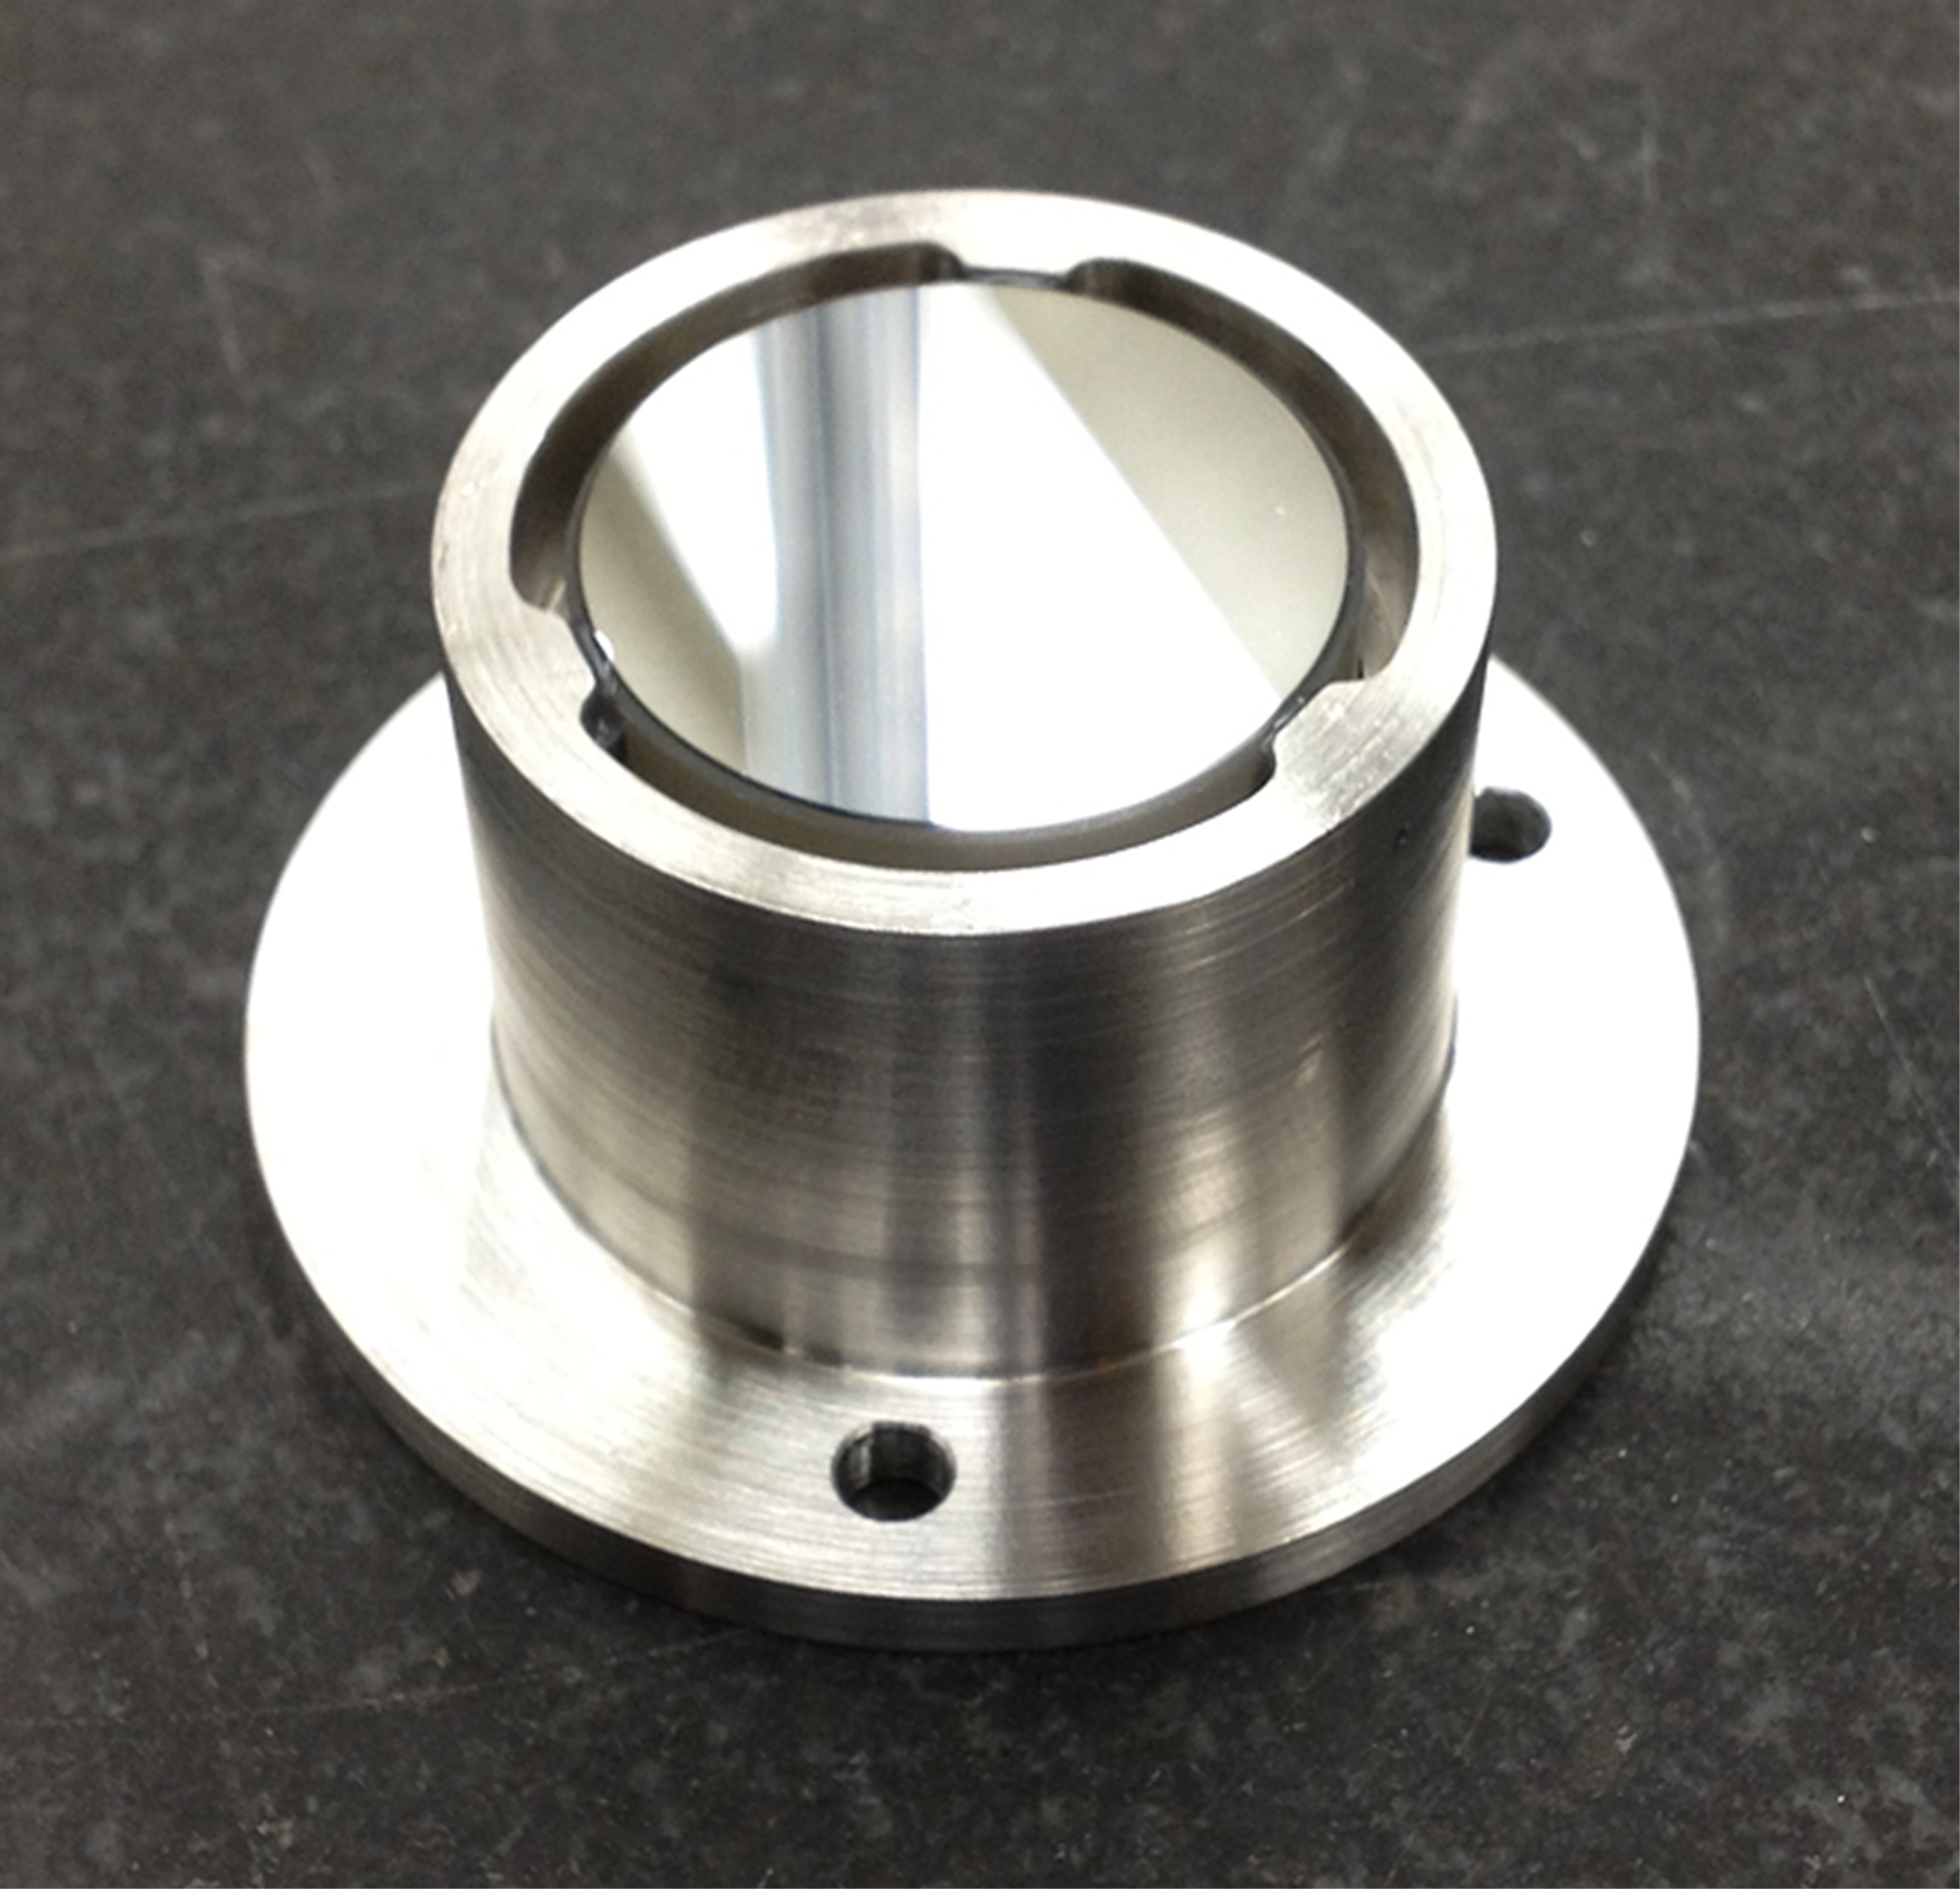

Mirror Mount

This is a prototype of a mirror mount that scientists made using a new 3-D printing technique. The part at the top near the glass mirror is made of a metal with low thermal expansion, so that it won’t shrink in space as much as most metals do. Using this kind of metal therefore prevents stress in the epoxy adhesive between the mirror and the metal. The bottom part of this mount is stainless steel, and could be connected to a stainless steel component of a spacecraft.

Credit: NASA/JPL-Caltech